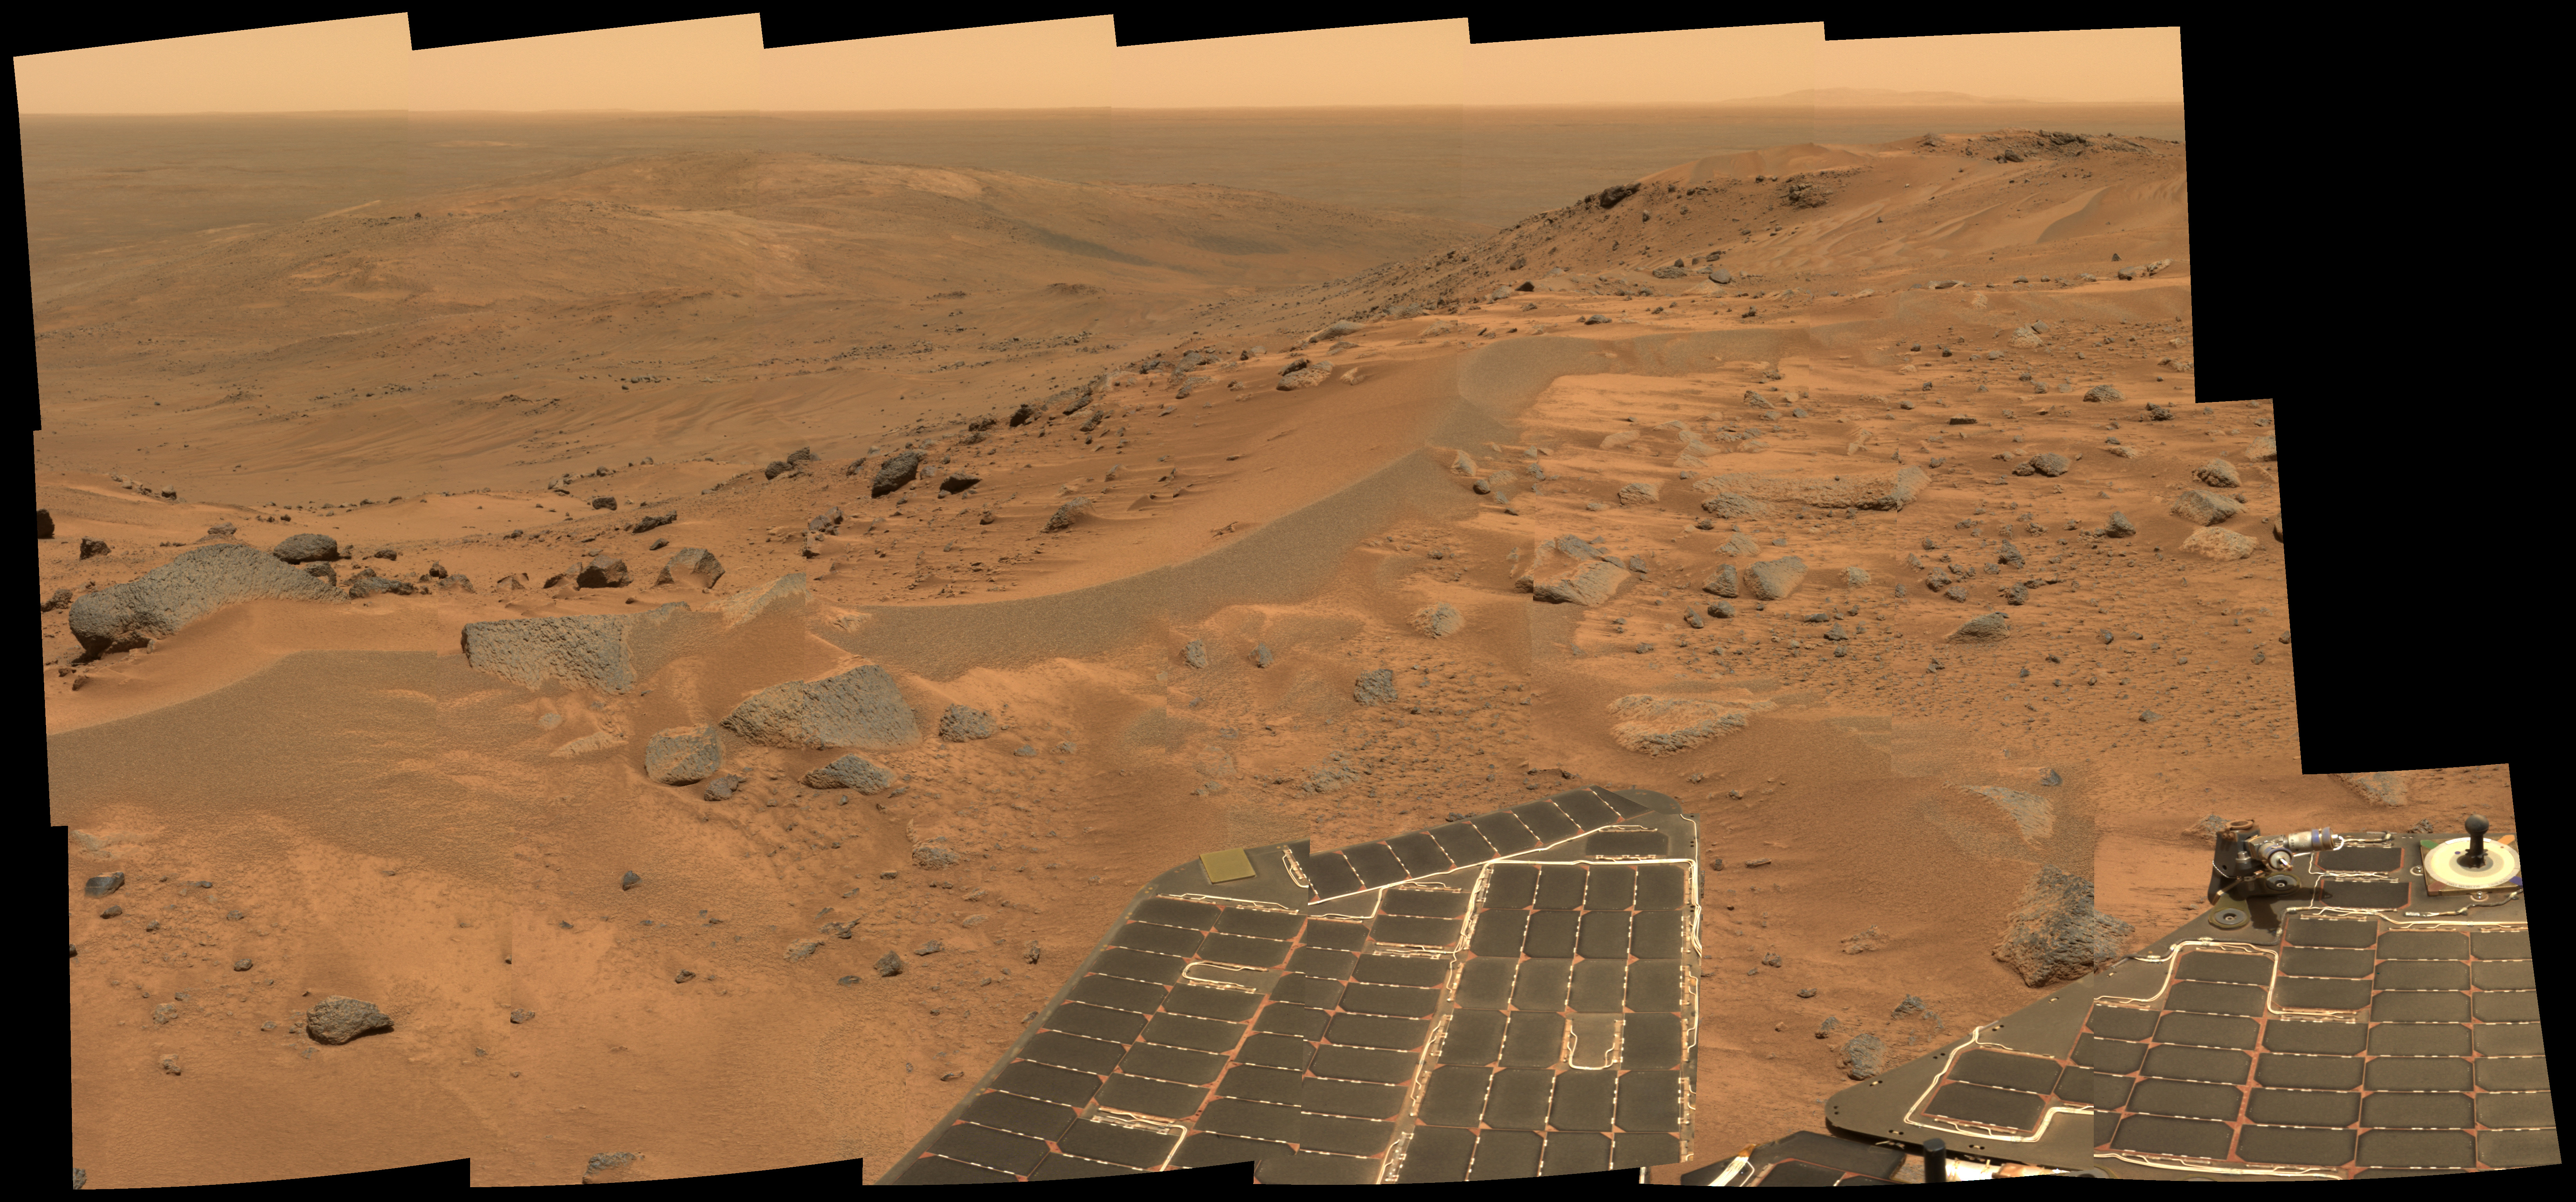

Postcard Above Tennessee Valley

This “postcard” or mini-panorama was taken by NASA’s Spirit rover on martian day, or sol, 582 (August 23, 2005), just as the rover finally completed its intrepid climb up Husband Hill. The summit appears to be a windswept plateau of scattered rocks, little sand dunes and small exposures of outcrop. The breathtaking view here is toward the north, looking down into the drifts and outcrops of the “Tennessee Valley,” a region that Spirit was not able to visit during its climb to the top of the hill.

The approximate true-color postcard spans about 90 degrees and consists of images obtained by the rover’s panoramic camera during 18 individual pointings. At each pointing, the rover used three of its panoramic filters (600, 530 and 480 nanometers).

Credit: NASA/JPL-Caltech/Cornell